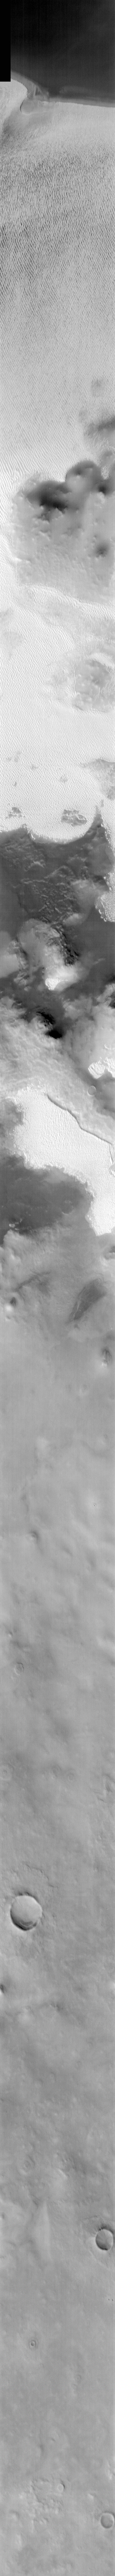

Northern Polar Spring in IR

Released 12 March 2004

The Odyssey spacecraft has completed a full Mars year of observations of the red planet. For the next several weeks the Image of the Day will look back over this first mars year. It will focus on four themes: 1) the poles – with the seasonal changes seen in the retreat and expansion of the caps; 2) craters – with a variety of morphologies relating to impact materials and later alteration, both infilling and exhumation; 3) channels – the clues to liquid surface flow; and 4) volcanic flow features. While some images have helped answer questions about the history of Mars, many have raised new questions that are still being investigated as Odyssey continues collecting data as it orbits Mars.

Infrared images taken during the daytime exhibit both the morphological and thermophysical properties of the surface of Mars. Morphologic details are visible due to the effect of sun-facing slopes receiving more energy than antisun-facing slopes. This creates a warm (bright) slope and cool (dark) slope appearance that mimics the light and shadows of a visible wavelength image. Thermophysical properties are seen in that dust heats up more quickly than rocks. Thus dusty areas are bright and rocky areas are dark.

This image was collected October 19, 2002 during the northern spring season. The top half of this daytime IR image shows the North Polar sand sea.

Image information: IR instrument. Latitude 76.2, Longitude 226.8 East (133.2 West). 19 meter/pixel resolution.

Note: this THEMIS visual image has not been radiometrically nor geometrically calibrated for this preliminary release. An empirical correction has been performed to remove instrumental effects. A linear shift has been applied in the cross-track and down-track direction to approximate spacecraft and planetary motion. Fully calibrated and geometrically projected images will be released through the Planetary Data System in accordance with Project policies at a later time.

NASA’s Jet Propulsion Laboratory manages the 2001 Mars Odyssey mission for NASA’s Office of Space Science, Washington, D.C. The Thermal Emission Imaging System (THEMIS) was developed by Arizona State University, Tempe, in collaboration with Raytheon Santa Barbara Remote Sensing. The THEMIS investigation is led by Dr. Philip Christensen at Arizona State University. Lockheed Martin Astronautics, Denver, is the prime contractor for the Odyssey project, and developed and built the orbiter. Mission operations are conducted jointly from Lockheed Martin and from JPL, a division of the California Institute of Technology in Pasadena.

Credit: NASA/JPL/Arizona State University